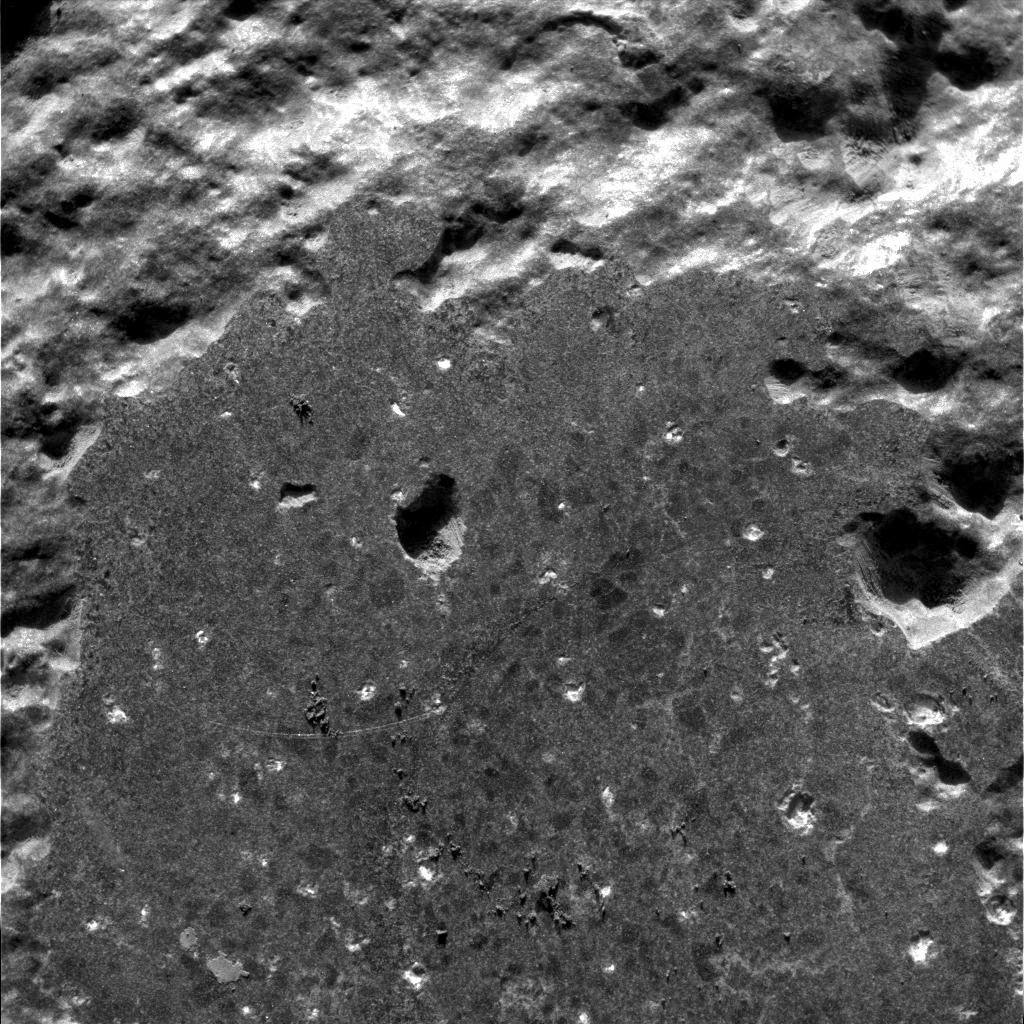

Humphrey on the Inside

Figure 1 (Click on image for larger view)

This image taken by the microscopic imager onboard the Mars Exploration Rover Spirit shows a close-up look at the rock dubbed “Humphrey.” The image was taken after the rover drilled into the rock with its rock abrasion tool, exposing fresh rock underneath. Scientists are examining “Humphrey” for clues to its past with the rover’s suite of scientific instruments, located on the rover’s arm along with its rock abrasion tool. This image was taken on the 60th martian day, or sol, of Spirit’s mission. The rover is on its way to a large crater nicknamed “Bonneville.”

Natural or Manmade?
The circled areas in Figure 1 above represent features that scientists have identified as being either natural or induced by grinding processes. The yellow circle shows a natural mark; the green and blue circles highlights droppings thought to be left by the rover’s Moessbauer spectrometer; and the red circle contains a natural indentation. The image was taken on the 60th martian day, or sol, of the rover’s mission.

Credit: NASA/JPL/Cornell/USGS